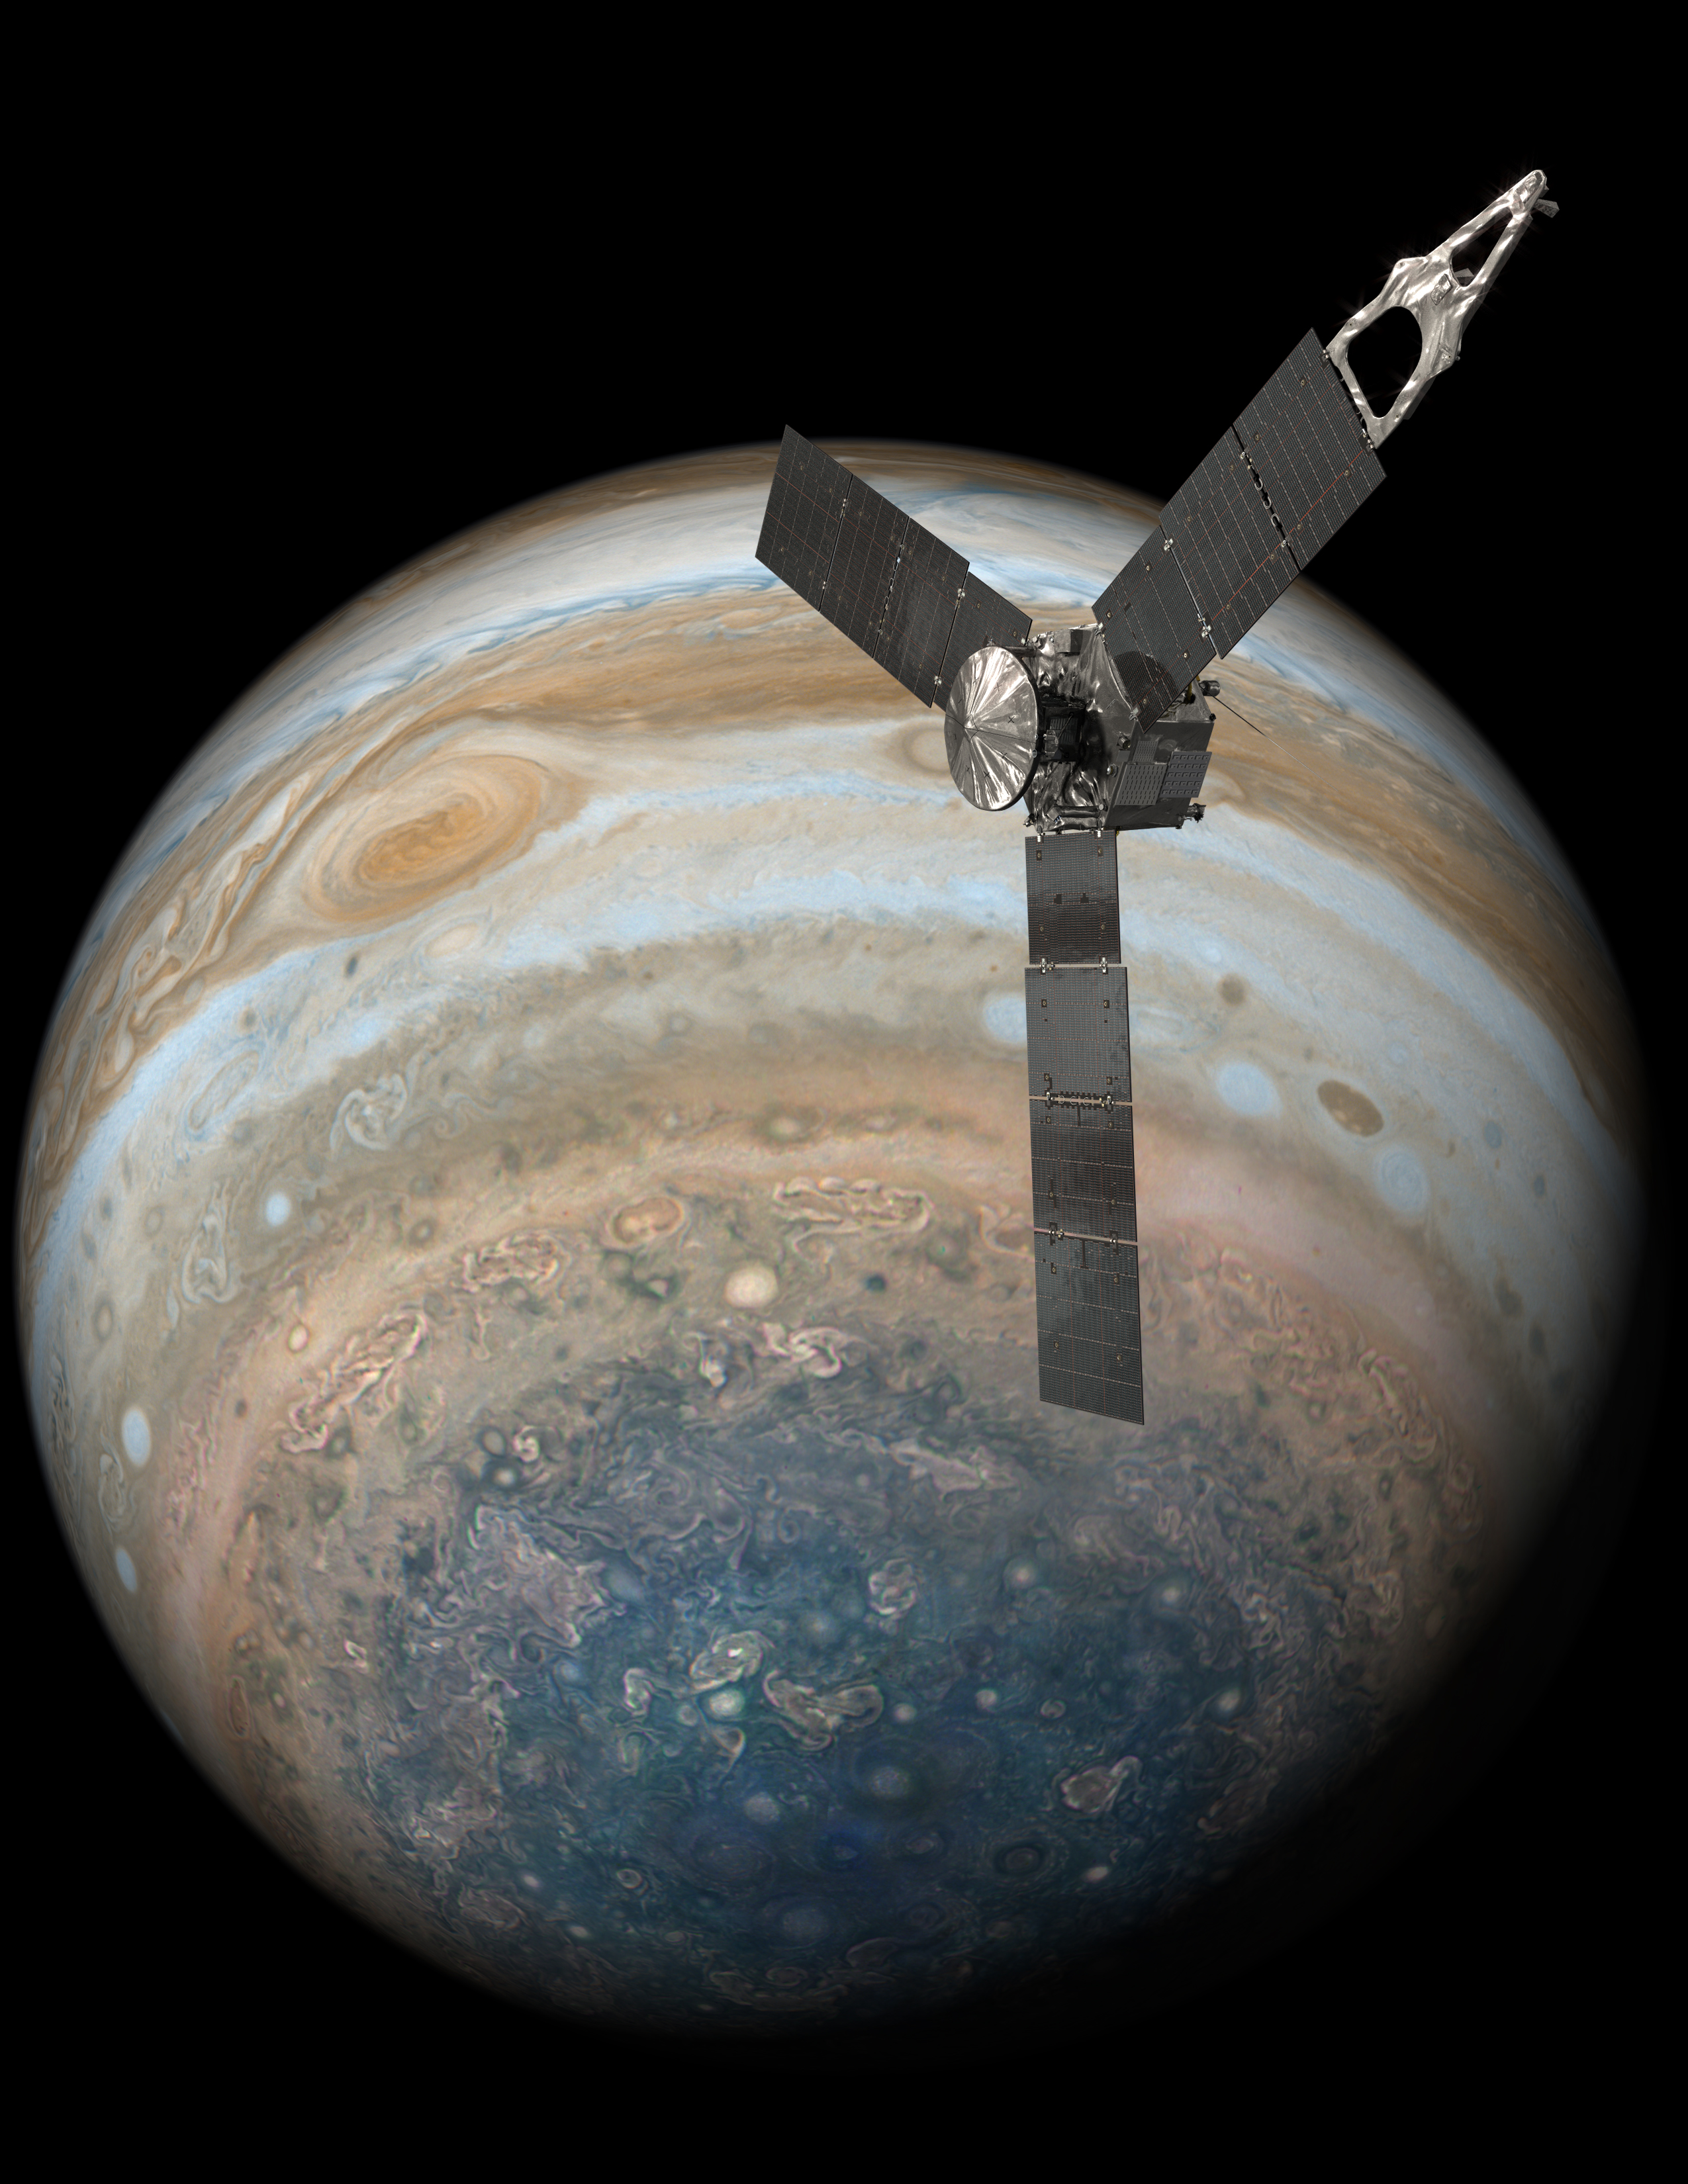

Juno Over Jupiter’s South Pole (Illustration)

This illustration depicts NASA’s Juno spacecraft soaring over Jupiter’s south pole.

NASA’s Jet Propulsion Laboratory, Pasadena, California, manages the Juno mission for the principal investigator, Scott Bolton, of Southwest Research Institute in San Antonio. The Juno mission is part of the New Frontiers Program managed at NASA’s Marshall Space Flight Center in Huntsville, Alabama. Lockheed Martin Space Systems, Denver, built the spacecraft. JPL is a division of Caltech in Pasadena.

Credit: NASA/JPL-Caltech